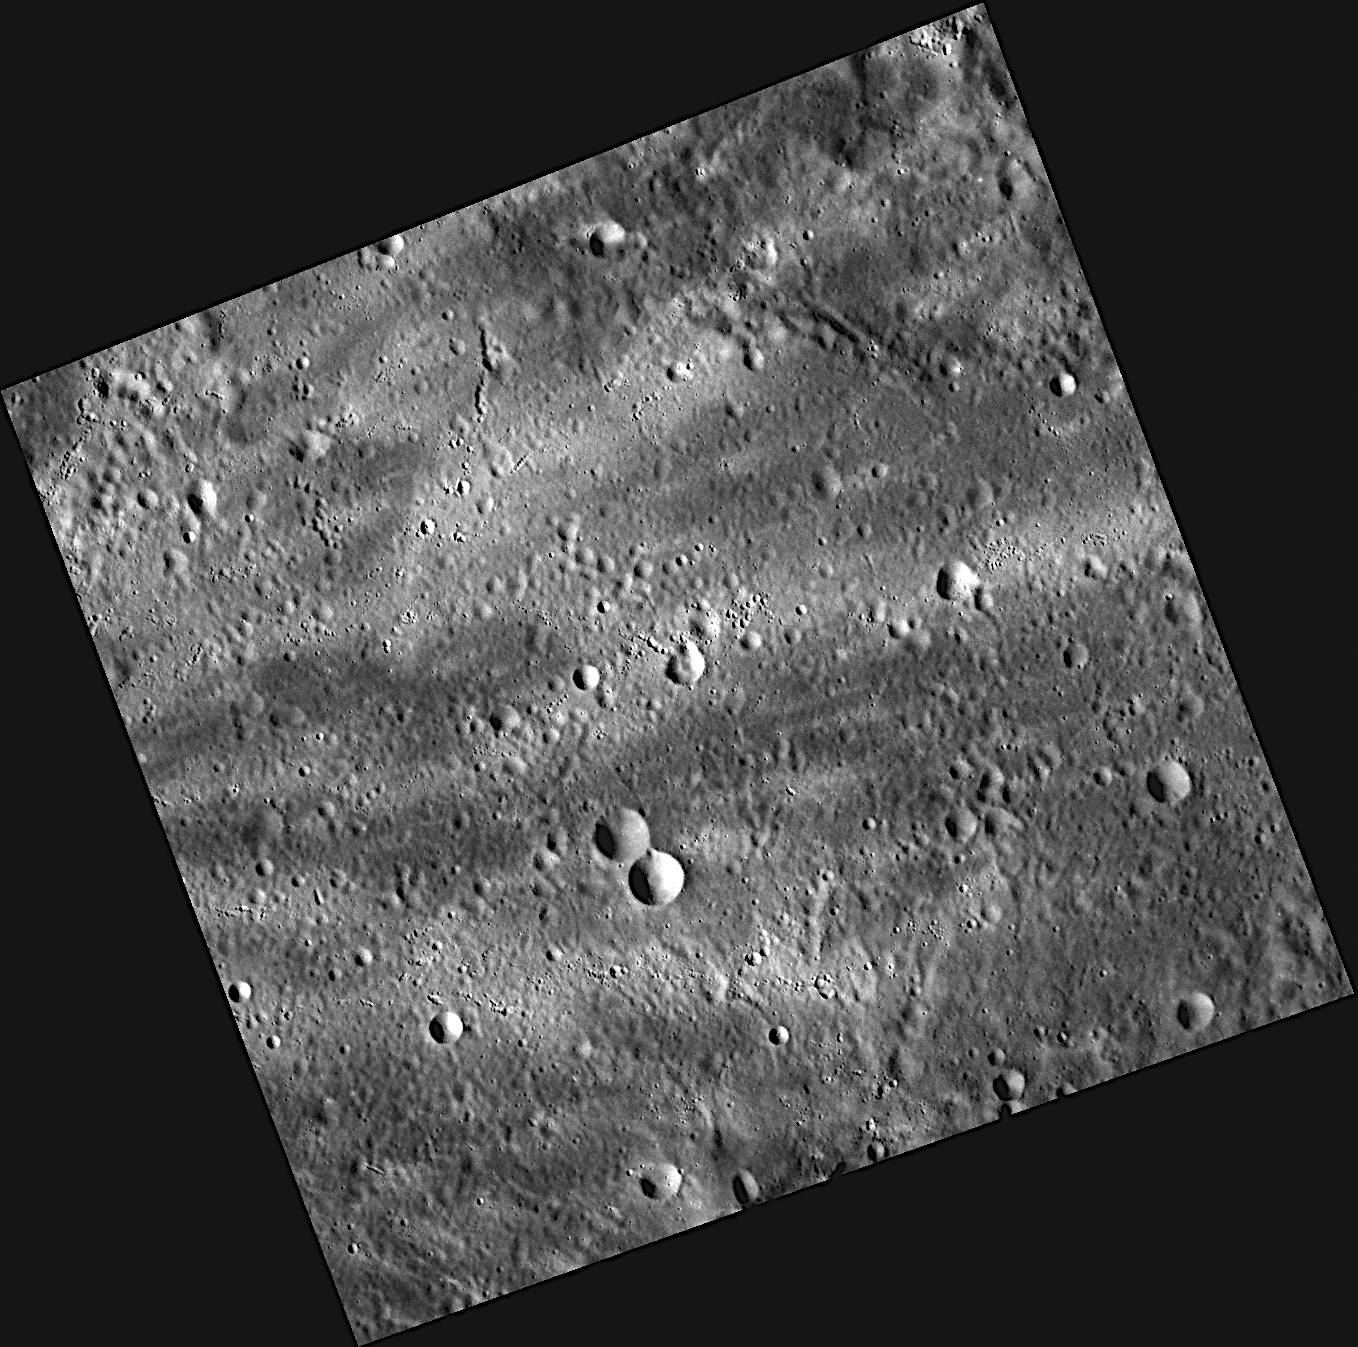

Catching Some Rays on Mercury

This image shows the interior of a crater about 170 kilometers in diameter, just north of Munkacsy. A more recent impact event to the west threw ejecta outward, some of which was caught by the floor of this crater, creating the bright rays seen here.

This image was acquired as part of MDIS’s high-resolution surface morphology base map. The surface morphology base map will cover more than 90% of Mercury’s surface with an average resolution of 250 meters/pixel (0.16 miles/pixel or 820 feet/pixel). Images acquired for the surface morphology base map typically have off-vertical Sun angles (i.e., high incidence angles) and visible shadows so as to reveal clearly the topographic form of geologic features.

The MESSENGER spacecraft is the first ever to orbit the planet Mercury, and the spacecraft’s seven scientific instruments and radio science investigation are unraveling the history and evolution of the Solar System’s innermost planet. Visit the Why Mercury? section of this website to learn more about the key science questions that the MESSENGER mission is addressing. During the one-year primary mission, MDIS is scheduled to acquire more than 75,000 images in support of MESSENGER’s science goals.

Date acquired: August 09, 2011
Image Mission Elapsed Time (MET): 221411943
Image ID: 611919
Instrument: Wide Angle Camera (WAC) of the Mercury Dual Imaging System (MDIS)
WAC filter: 7 (748 nanometers)
Center Latitude: 33.60°
Center Longitude: 99.29° E
Resolution: 95 meters/pixel
Scale: This scene is approximately 130 kilometers (80 miles) across
Incidence Angle: 62.7°
Emission Angle: 11.4°
Phase Angle: 51.2°

These images are from MESSENGER, a NASA Discovery mission to conduct the first orbital study of the innermost planet, Mercury. For information regarding the use of images, see the MESSENGER image use policy.

Credit: NASA/Johns Hopkins University Applied Physics Laboratory/Carnegie Institution of Washington